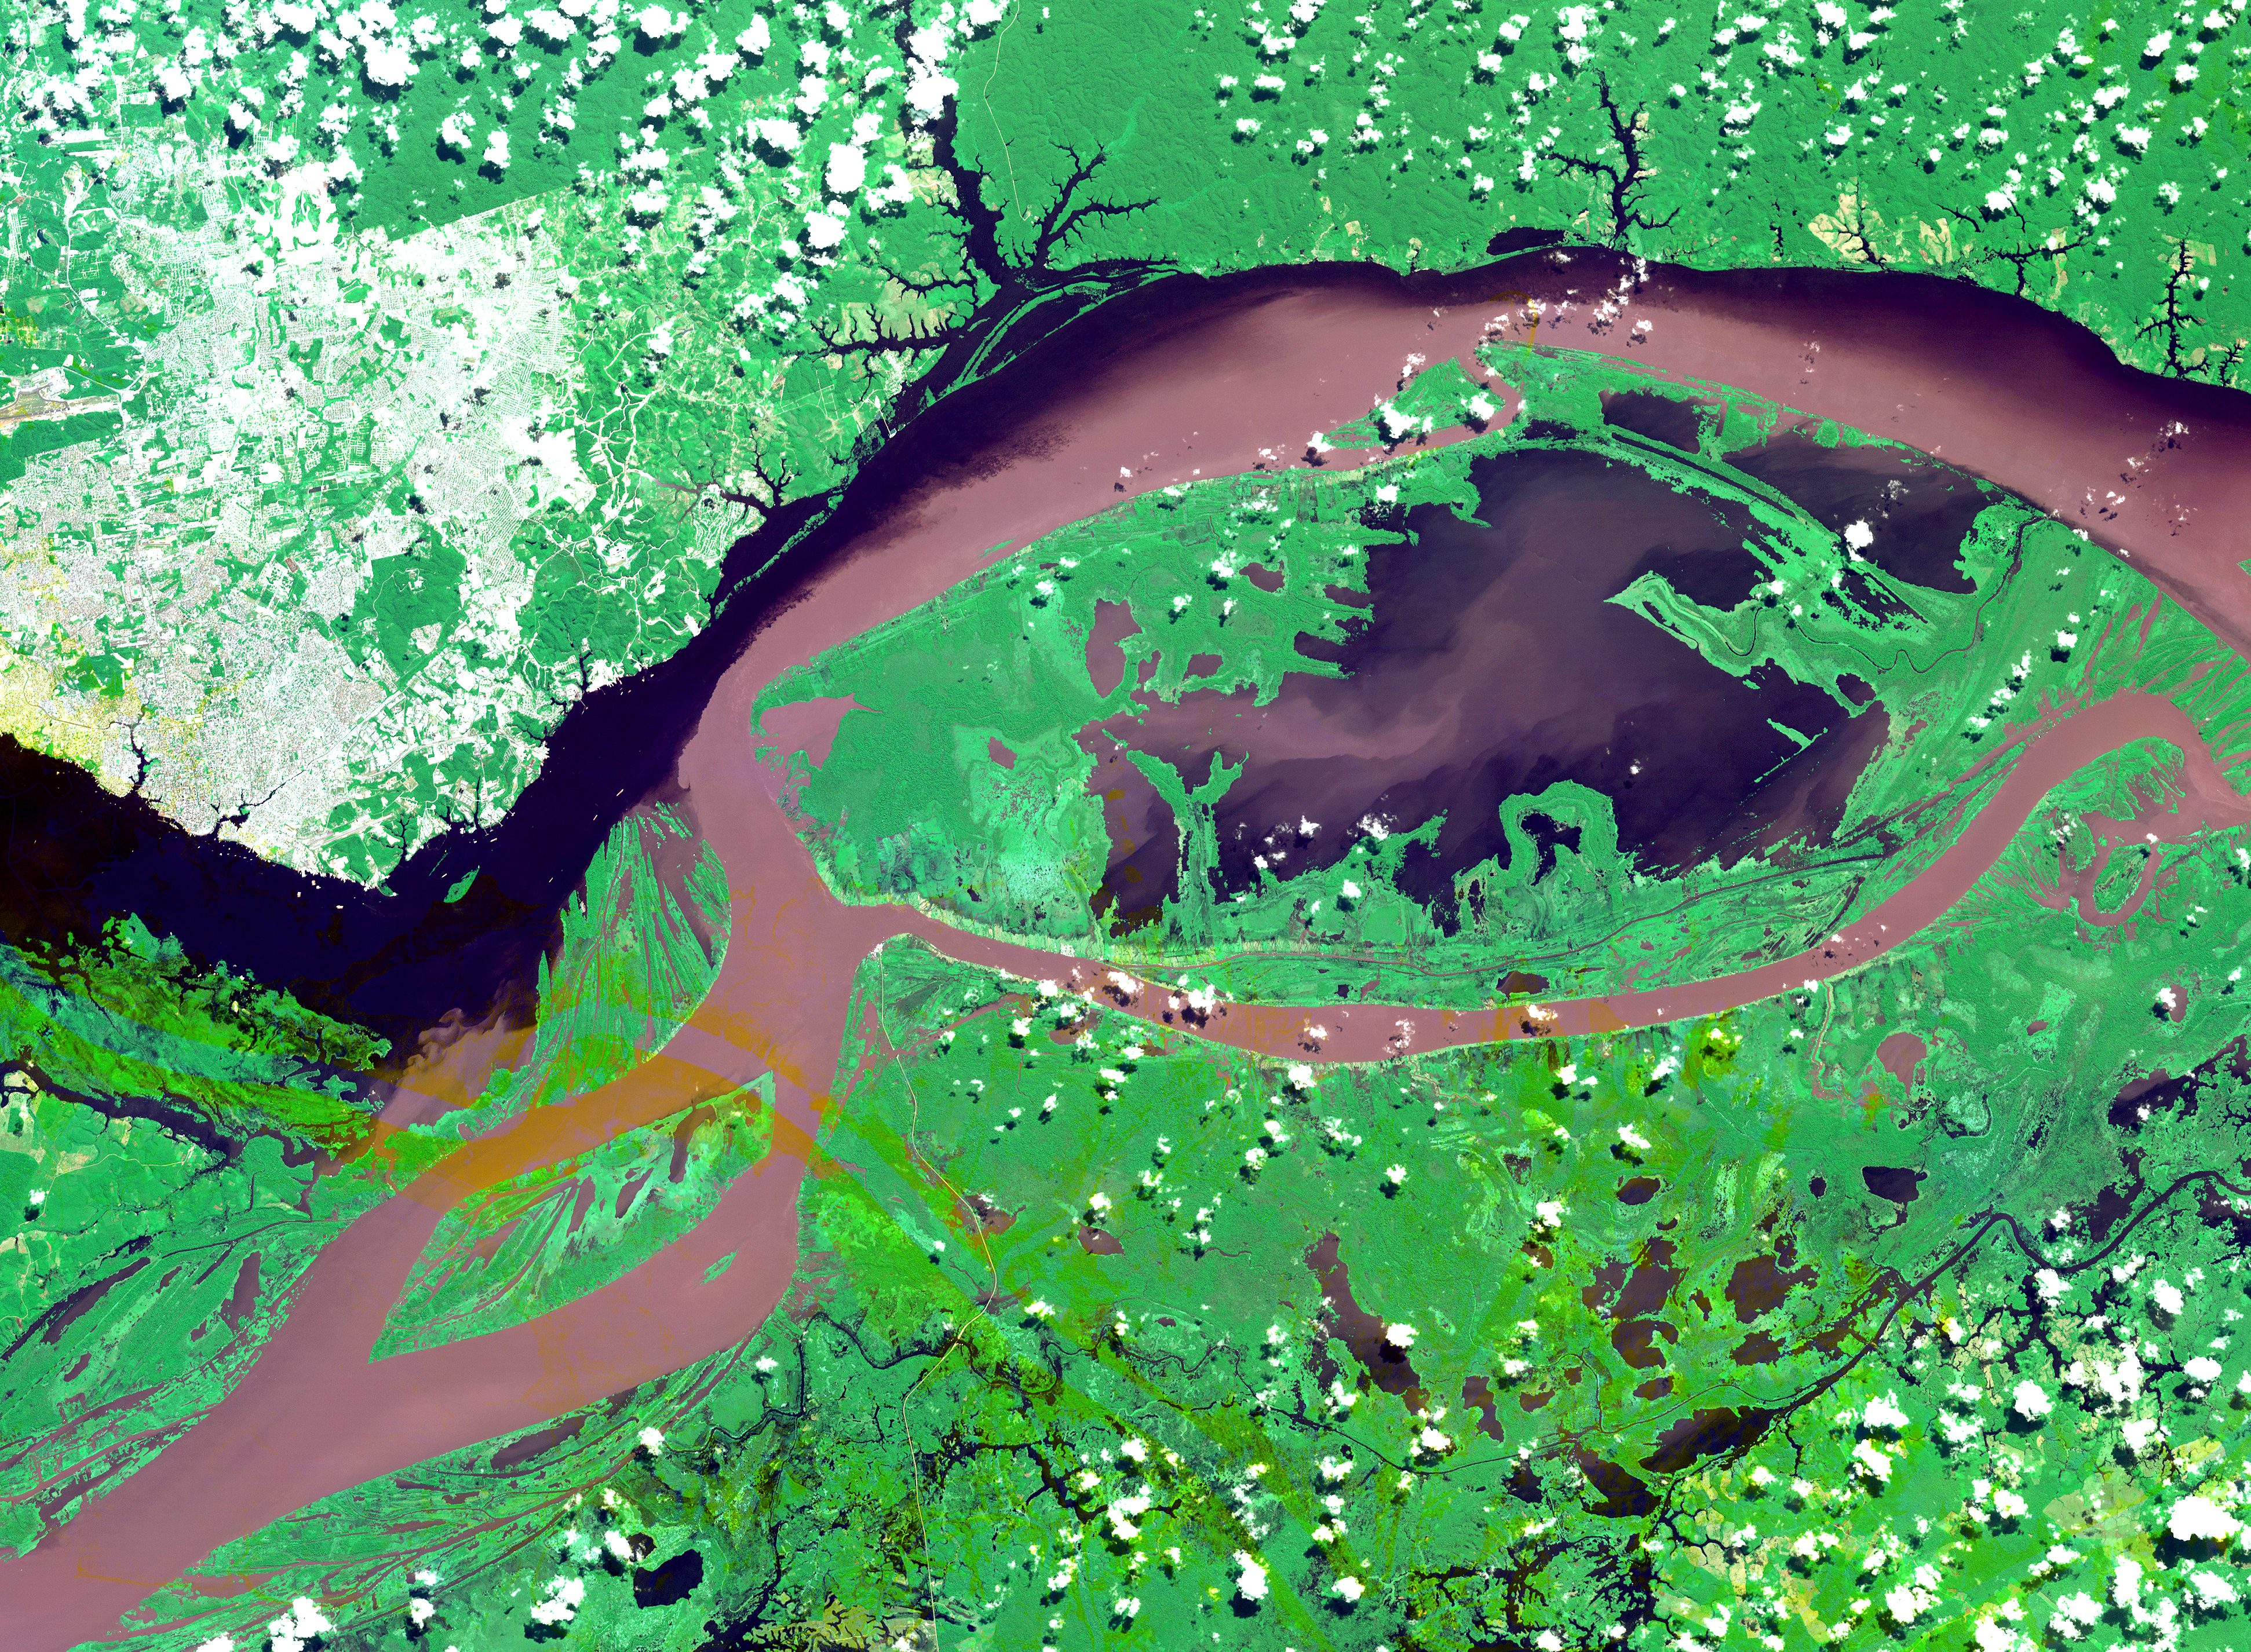

Manaus, Brazil

The junctions of the Amazon and the Rio Negro Rivers at Manaus, Brazil. The Rio Negro flows 2300 km from Columbia, and is the dark current forming the north side of the river. It gets its color from the high tannin content in the water. The Amazon is sediment laden, appearing brown in this simulated natural color image. Manaus is the capital of Amazonas state, and has a population in excess of one million. The ASTER image covers an area of 60 x 45 km. This image was acquired on July 16, 2000 by the Advanced Spaceborne Thermal Emission and Reflection Radiometer (ASTER) on NASA’s Terra satellite. With its 14 spectral bands from the visible to the thermal infrared wavelength region, and its high spatial resolution of 15 to 90 meters (about 50 to 300 feet), ASTER will image Earth for the next 6 years to map and monitor the changing surface of our planet.

ASTER is one of five Earth-observing instruments launched December 18, 1999, on NASA’s Terra satellite. The instrument was built by Japan’s Ministry of Economy, Trade and Industry. A joint U.S./Japan science team is responsible for validation and calibration of the instrument and the data products. Dr. Anne Kahle at NASA’s Jet Propulsion Laboratory, Pasadena, California, is the U.S. Science team leader; Bjorn Eng of JPL is the project manager. The Terra mission is part of NASA’s Earth Science Enterprise, a long-term research and technology program designed to examine Earth’s land, oceans, atmosphere, ice and life as a total integrated system.

The broad spectral coverage and high spectral resolution of ASTER will provide scientists in numerous disciplines with critical information for surface mapping, and monitoring dynamic conditions and temporal change. Example applications are: monitoring glacial advances and retreats; monitoring potentially active volcanoes; identifying crop stress; determining cloud morphology and physical properties; wetlands evaluation; thermal pollution monitoring; coral reef degradation; surface temperature mapping of soils and geology; and measuring surface heat balance.

Size: 60 x 45 km (37 x 27 miles)
Location: 3.1 deg. South lat., 60.0 deg. West long.
Orientation: North at top
Image Data: ASTER bands 1,2, and 3.
Original Data Resolution: 15 m
Date Acquired: July 16, 2000

Credit: NASA/GSFC/METI/ERSDAC/JAROS, and U.S./Japan ASTER Science Team